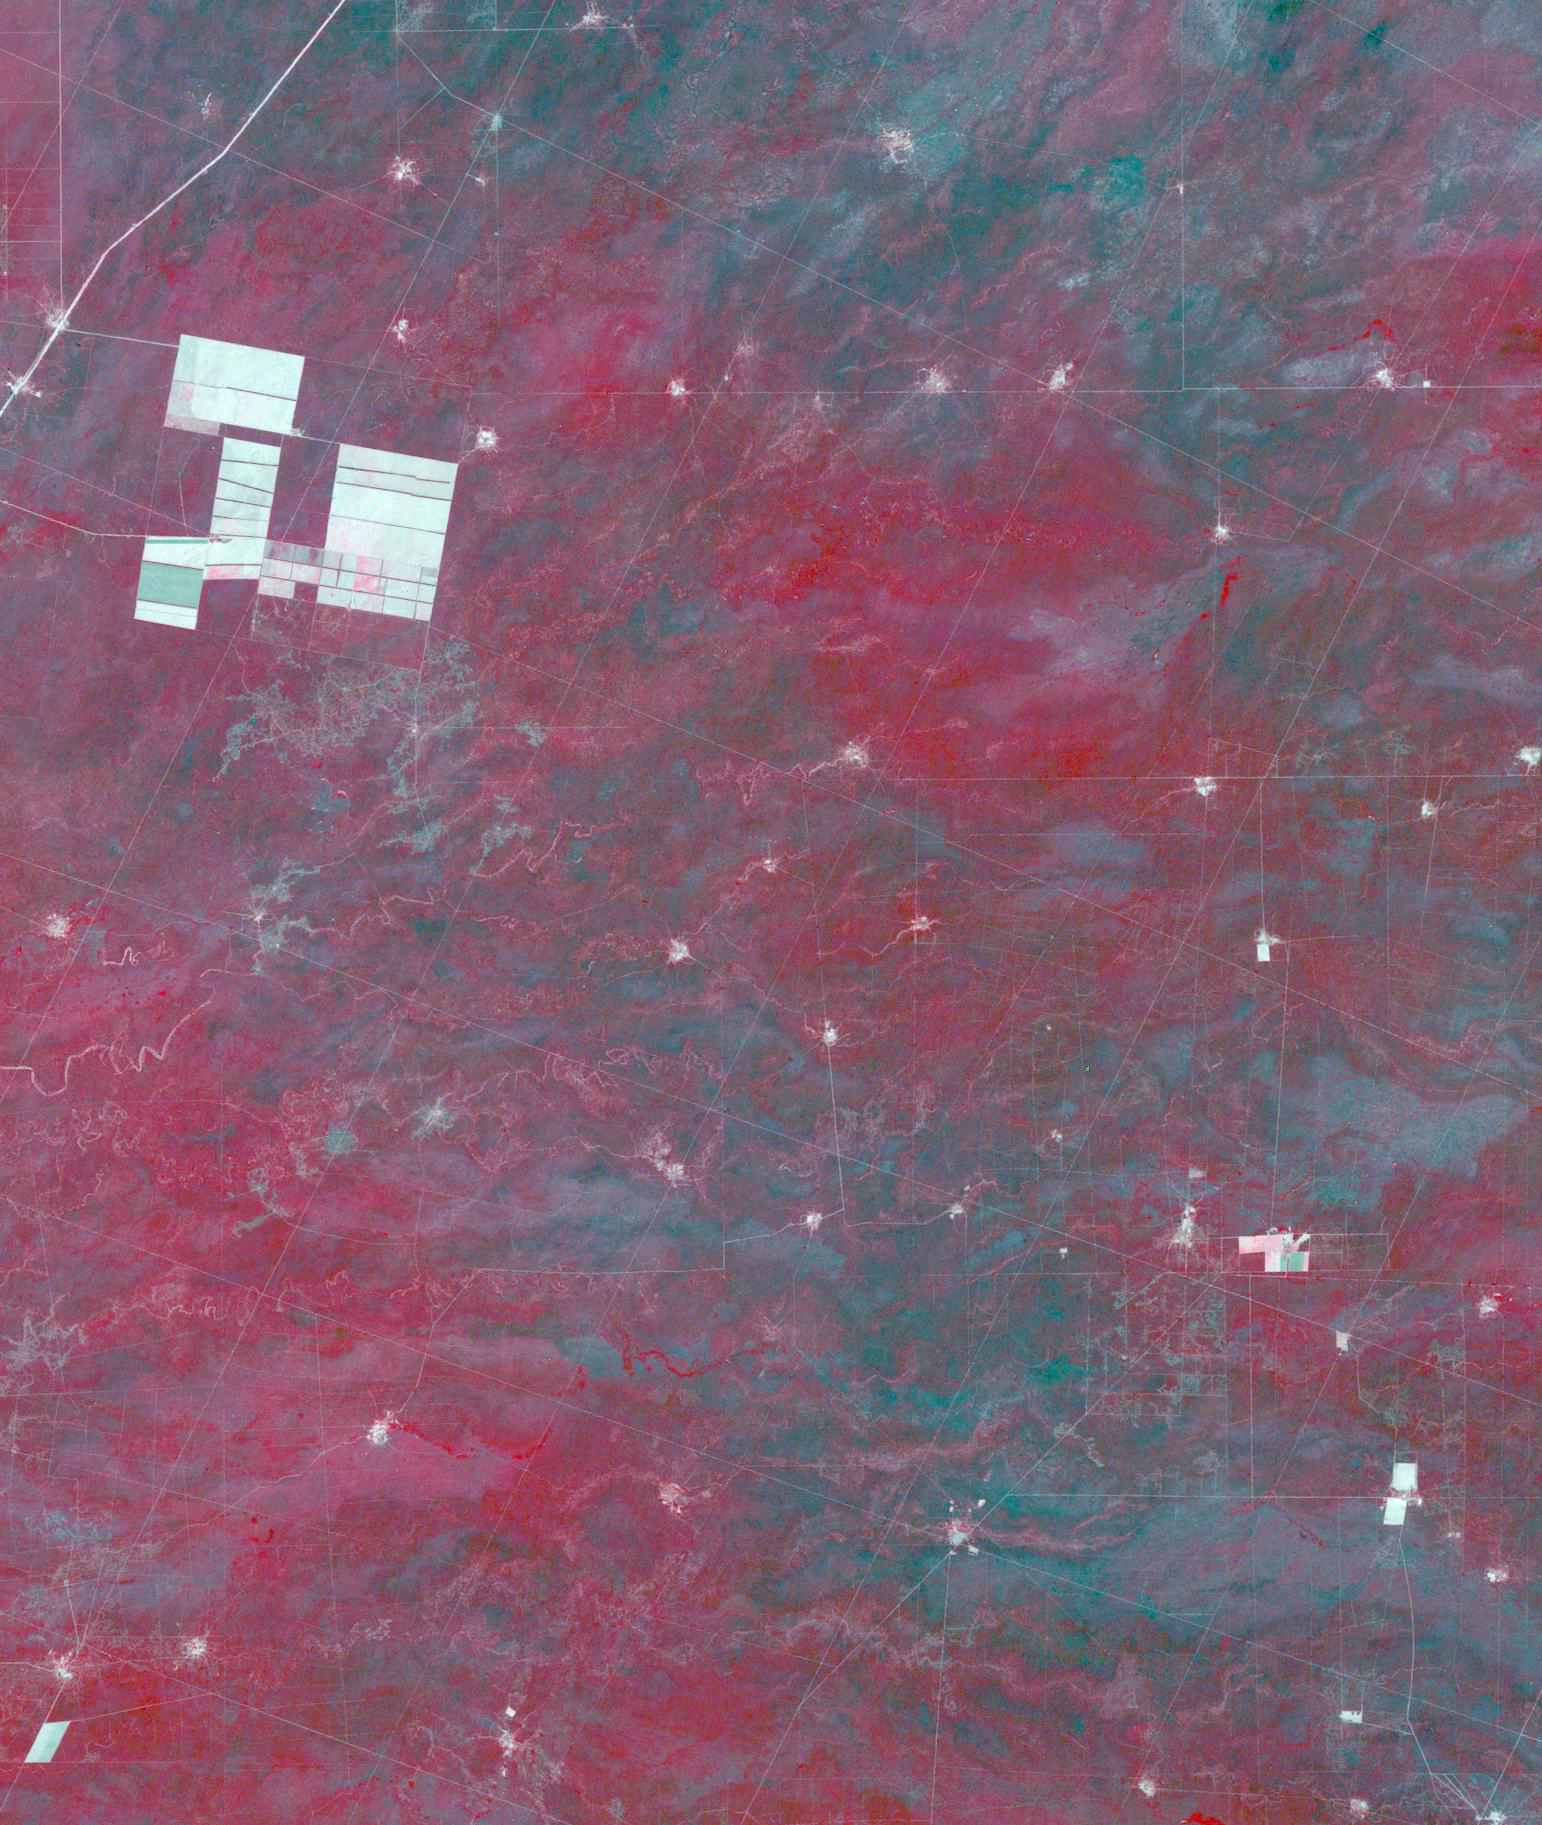

Salta Province, Argentina

Figure 1, November 19, 2019

In northern Argentina’s Salta province, the chaco forests, made up of shrubs and hardwood trees, once thrived in the region. In the past 30 years, large-scale farming and ranch operators have cleared broad areas of the chaco, and replaced with industrial-scale raising of crops and livestock. The December 1, 1989 Landsat TM image is dominiated by traditional puestos, settlements consisting of a few dwellings and small-scale crops located near a well. The November 19, 2019 ASTER image shows large fields arranged in a grid pattern. The chaco forest has almost disappeared. The images cover an area of 22.2 by 27.8 km, and are located at 24.9 degrees south, 63.5 degrees west.

With its 14 spectral bands from the visible to the thermal infrared wavelength region and its high spatial resolution of about 50 to 300 feet (15 to 90 meters), ASTER images Earth to map and monitor the changing surface of our planet. ASTER is one of five Earth-observing instruments launched Dec. 18, 1999, on Terra. The instrument was built by Japan’s Ministry of Economy, Trade and Industry. A joint U.S./Japan science team is responsible for validation and calibration of the instrument and data products.

The broad spectral coverage and high spectral resolution of ASTER provides scientists in numerous disciplines with critical information for surface mapping and monitoring of dynamic conditions and temporal change. Example applications are monitoring glacial advances and retreats; monitoring potentially active volcanoes; identifying crop stress; determining cloud morphology and physical properties; wetlands evaluation; thermal pollution monitoring; coral reef degradation; surface temperature mapping of soils and geology; and measuring surface heat balance.

The U.S. science team is located at NASA’s Jet Propulsion Laboratory in Pasadena, Calif. The Terra mission is part of NASA’s Science Mission Directorate, Washington.

Credit: NASA/METI/AIST/Japan Space Systems, and U.S./Japan ASTER Science Team